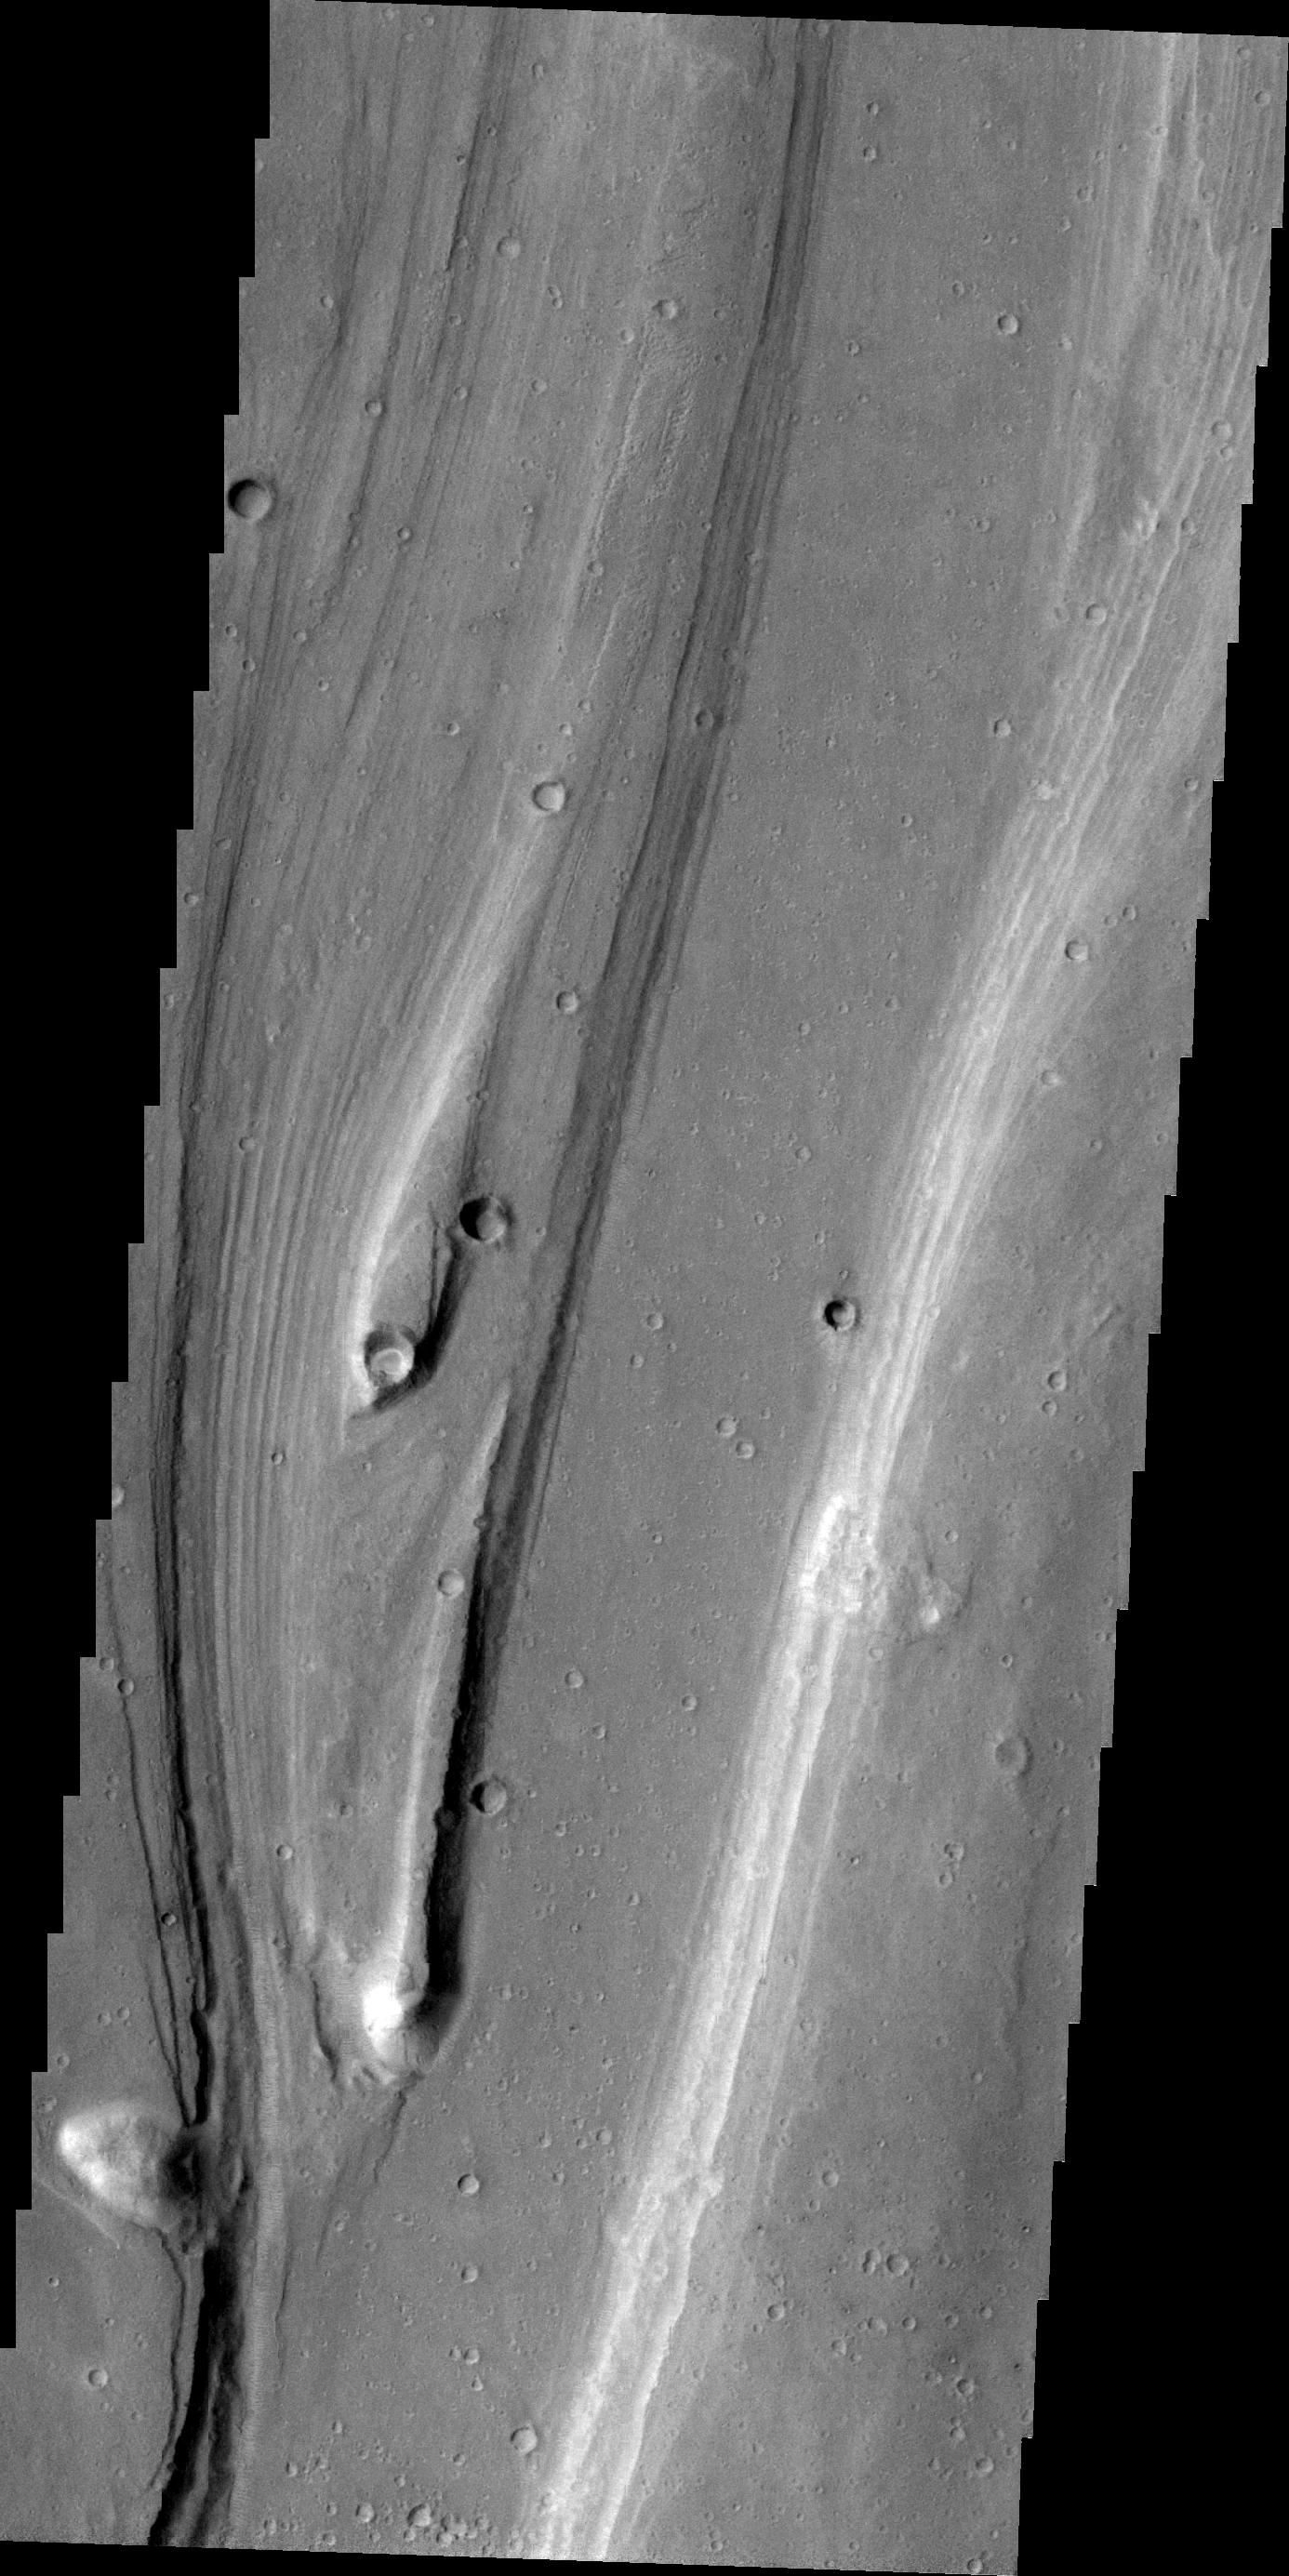

Shalbatana Vallis

Streamlined islands indicate the direction of flow in this VIS image of Shalbatana Vallis.

Image information: VIS instrument. Latitude 14.7N, Longitude 317.7E. 21 meter/pixel resolution.

Please see the THEMIS Data Citation Note for details on crediting THEMIS images.

Note: this THEMIS visual image has not been radiometrically nor geometrically calibrated for this preliminary release. An empirical correction has been performed to remove instrumental effects. A linear shift has been applied in the cross-track and down-track direction to approximate spacecraft and planetary motion. Fully calibrated and geometrically projected images will be released through the Planetary Data System in accordance with Project policies at a later time.

NASA’s Jet Propulsion Laboratory manages the 2001 Mars Odyssey mission for NASA’s Office of Space Science, Washington, D.C. The Thermal Emission Imaging System (THEMIS) was developed by Arizona State University, Tempe, in collaboration with Raytheon Santa Barbara Remote Sensing. The THEMIS investigation is led by Dr. Philip Christensen at Arizona State University. Lockheed Martin Astronautics, Denver, is the prime contractor for the Odyssey project, and developed and built the orbiter. Mission operations are conducted jointly from Lockheed Martin and from JPL, a division of the California Institute of Technology in Pasadena.

Credit: NASA/JPL/ASU